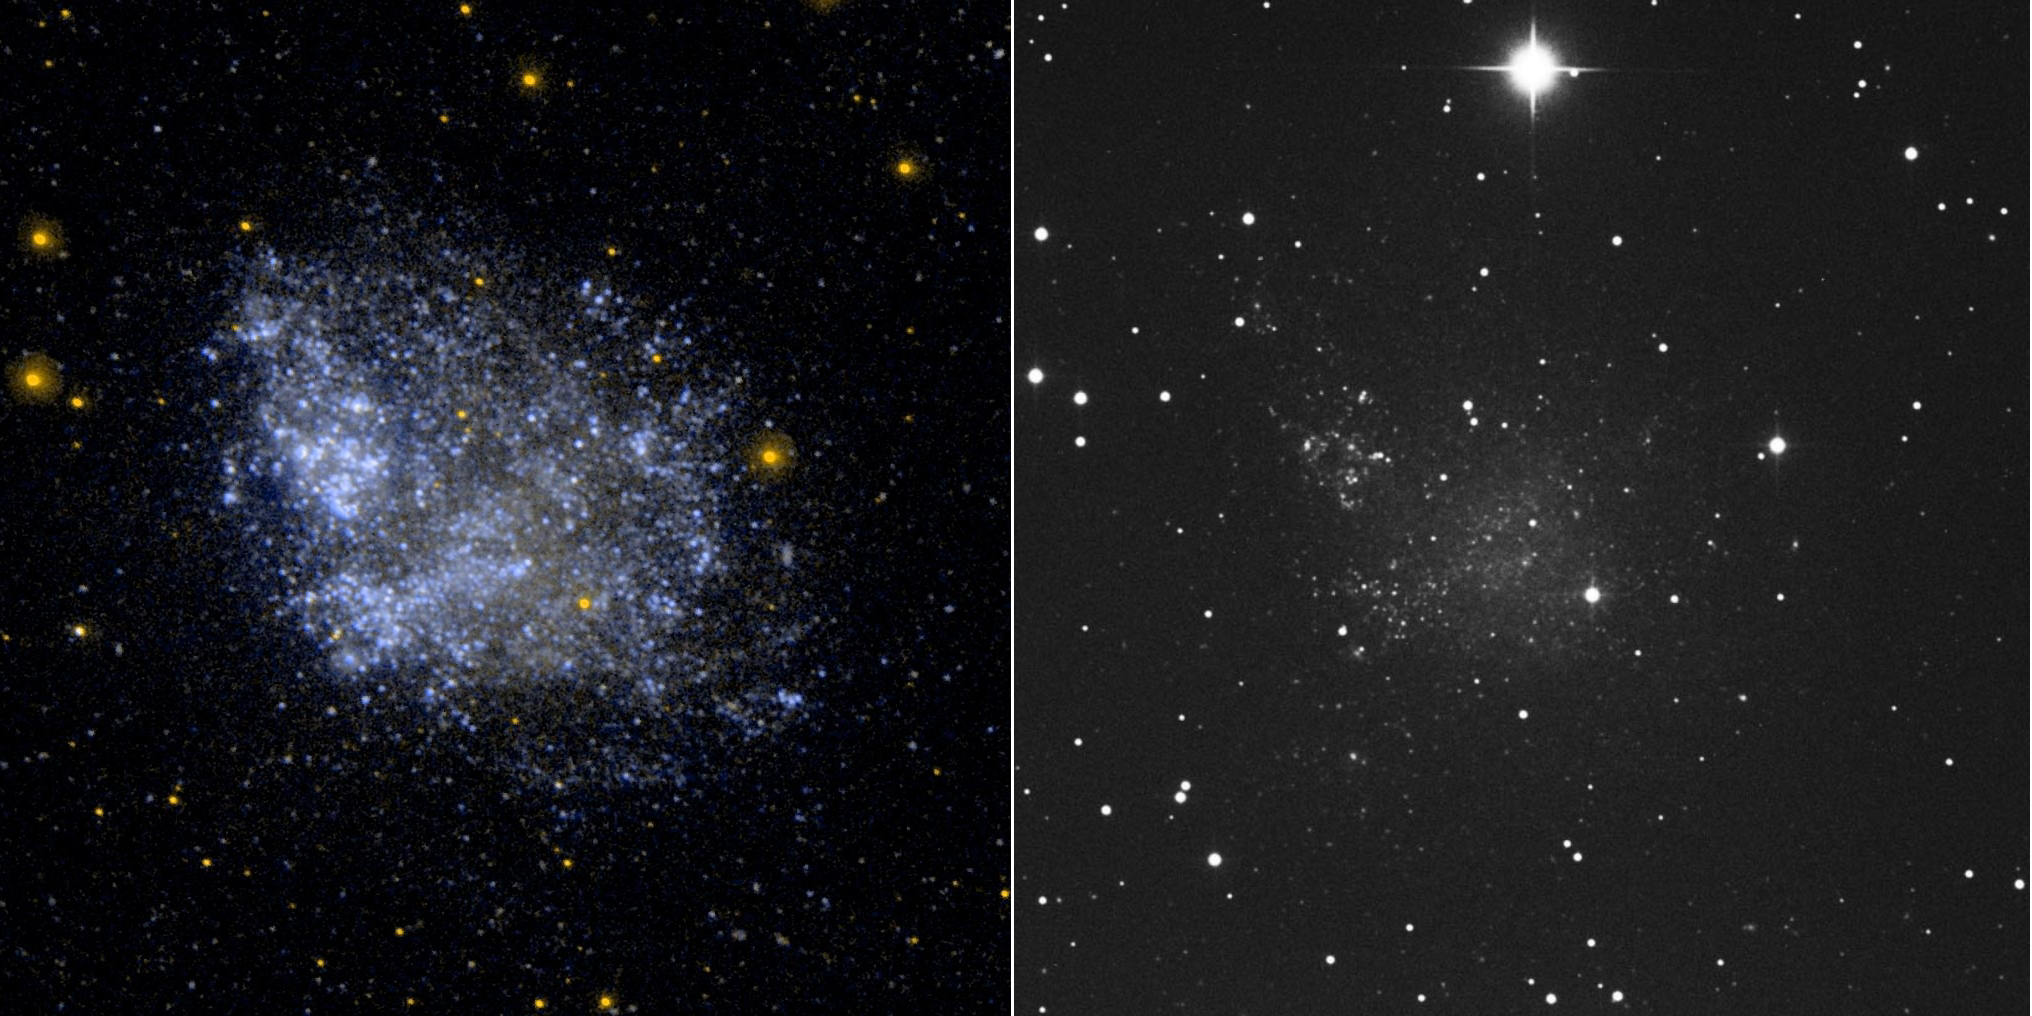

Irregular Dwarf Galaxy IC 1613

Ultraviolet image (left) and visual image (right) of the irregular dwarf galaxy IC 1613. Low surface brightness galaxies, such as IC 1613, are more easily detected in the ultraviolet because of the low background levels compared to visual wavelengths.

Credit: NASA/JPL-Caltech/SSC